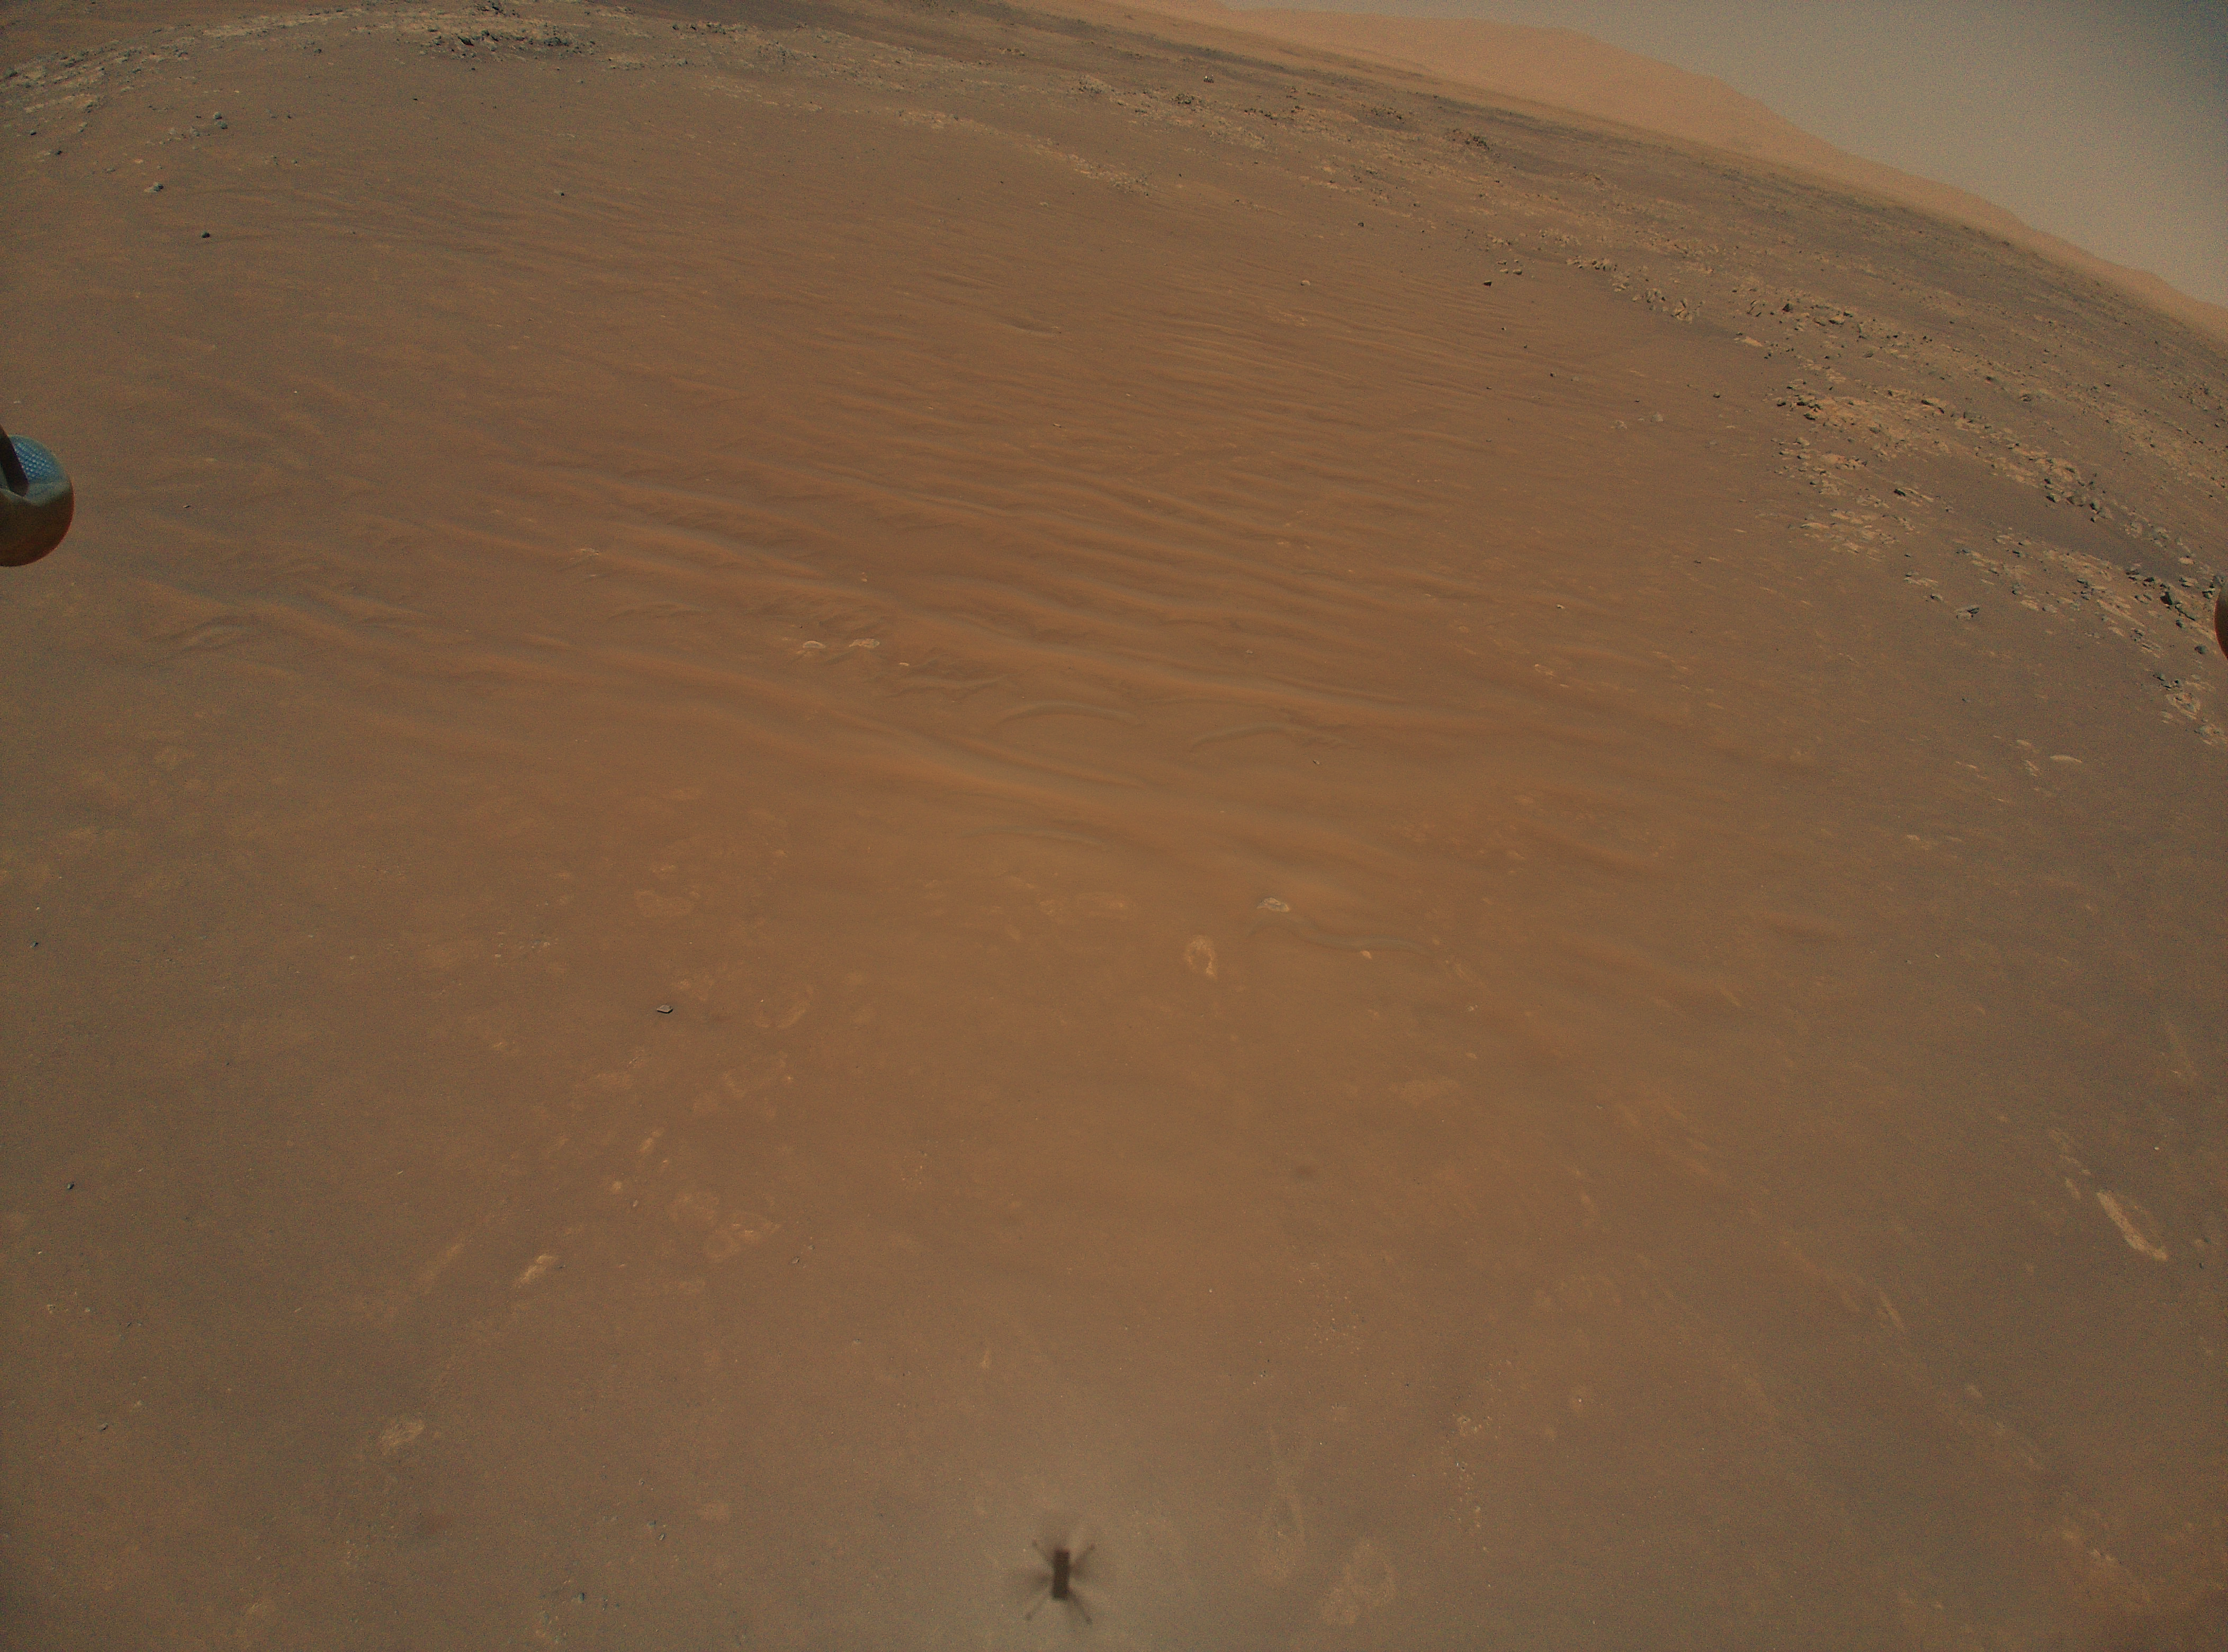

Séítah From 39 Feet Up

This image shows the “South Séítah” region of Jezero Crater, captured by NASA’s Ingenuity Mars Helicopter during its 11th flight on August 4, 2021. At the bottom center of the image is Ingenuity’s shadow. Above it, toward the top of the frame – just beyond the dune field and right of center – is the Perseverance rover (the bright white dot).

Figure 1 zooms into the scene, revealing Perseverance’s location.

The Ingenuity Mars Helicopter was built by JPL, which also manages the technology demonstration project for NASA Headquarters. It is supported by NASA’s Science, Aeronautics Research, and Space Technology mission directorates. NASA’s Ames Research Center in California’s Silicon Valley, and NASA’s Langley Research Center in Hampton, Virginia, provided significant flight performance analysis and technical assistance during Ingenuity’s development. AeroVironment Inc., Qualcomm, and SolAero also provided design assistance and major vehicle components. Lockheed Martin Space designed and manufactured the Mars Helicopter Delivery System.

Credit: NASA/JPL-Caltech